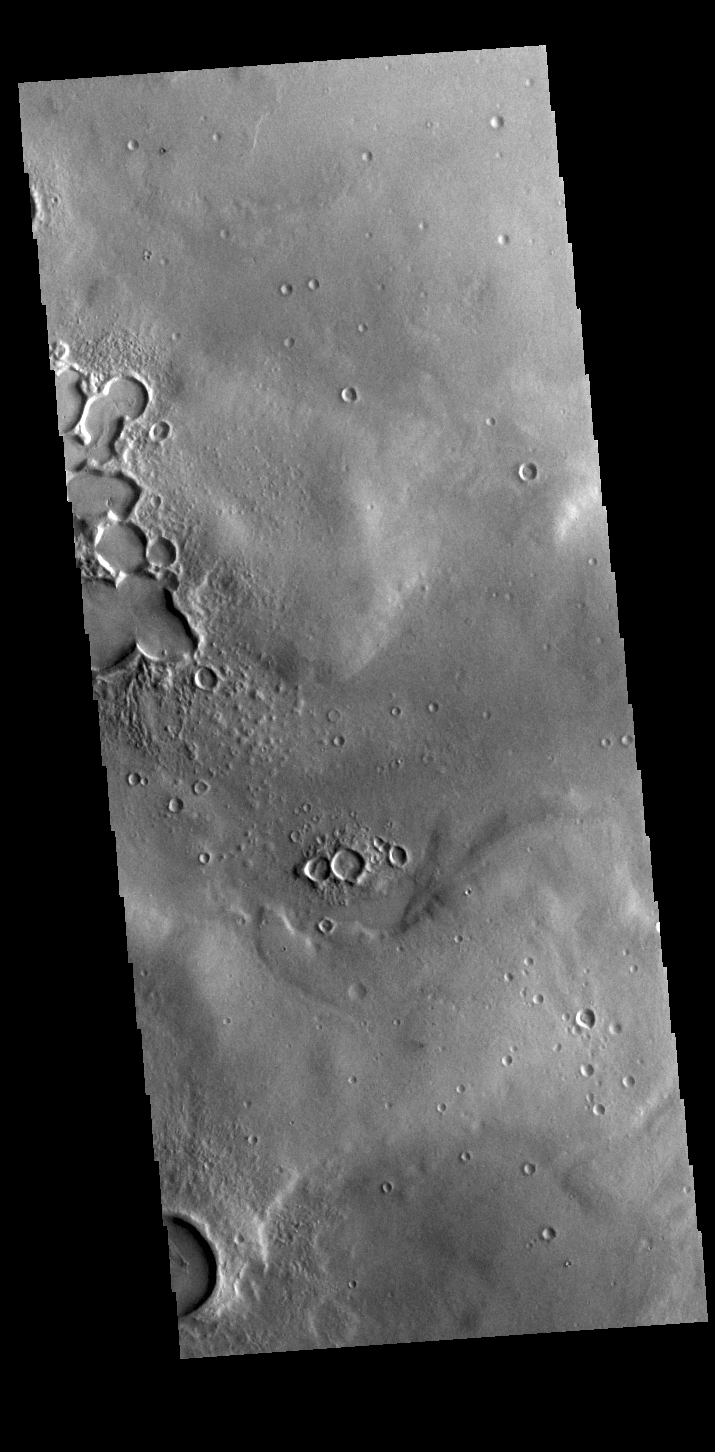

Sharp Rims

This VIS image is located on plains between Terra Sabaea and Utopia Planitia. In this region craters and other depressions have sharp, narrow margins and rims.

Credit: NASA/JPL-Caltech/ASU